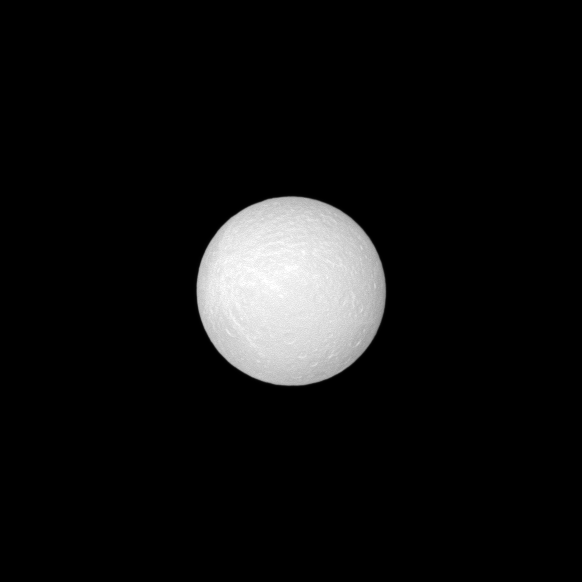

Where Have All the Shadows Gone?

The Cassini spacecraft acquired this view of Rhea’s leading hemisphere near “opposition,” or with the Sun almost directly behind the camera.

Under this geometry, topography appears less rugged because crater rims and hills hide their own shadows. Consequently, in this view, the contrast between ejecta from Rhea’s bright ray crater and the surrounding terrain is subdued, making the rays barely discernible. (Look towards the upper left hand side to see the rays.)

In this image, the brightest features are sunward-facing crater walls.

The image was taken in visible light with the Cassini spacecraft narrow-angle camera on Aug. 29, 2008 at a distance of approximately 1.346 million kilometers (836,000 miles) from Rhea and at a Sun-Rhea-spacecraft, or phase, angle of about 1 degree. Image scale is 8 kilometers (5 miles) per pixel.

The Cassini-Huygens mission is a cooperative project of NASA, the European Space Agency and the Italian Space Agency. The Jet Propulsion Laboratory, a division of the California Institute of Technology in Pasadena, manages the mission for NASA’s Science Mission Directorate, Washington, D.C. The Cassini orbiter and its two onboard cameras were designed, developed and assembled at JPL. The imaging operations center is based at the Space Science Institute in Boulder, Colo.

Credit: NASA/JPL/Space Science Institute